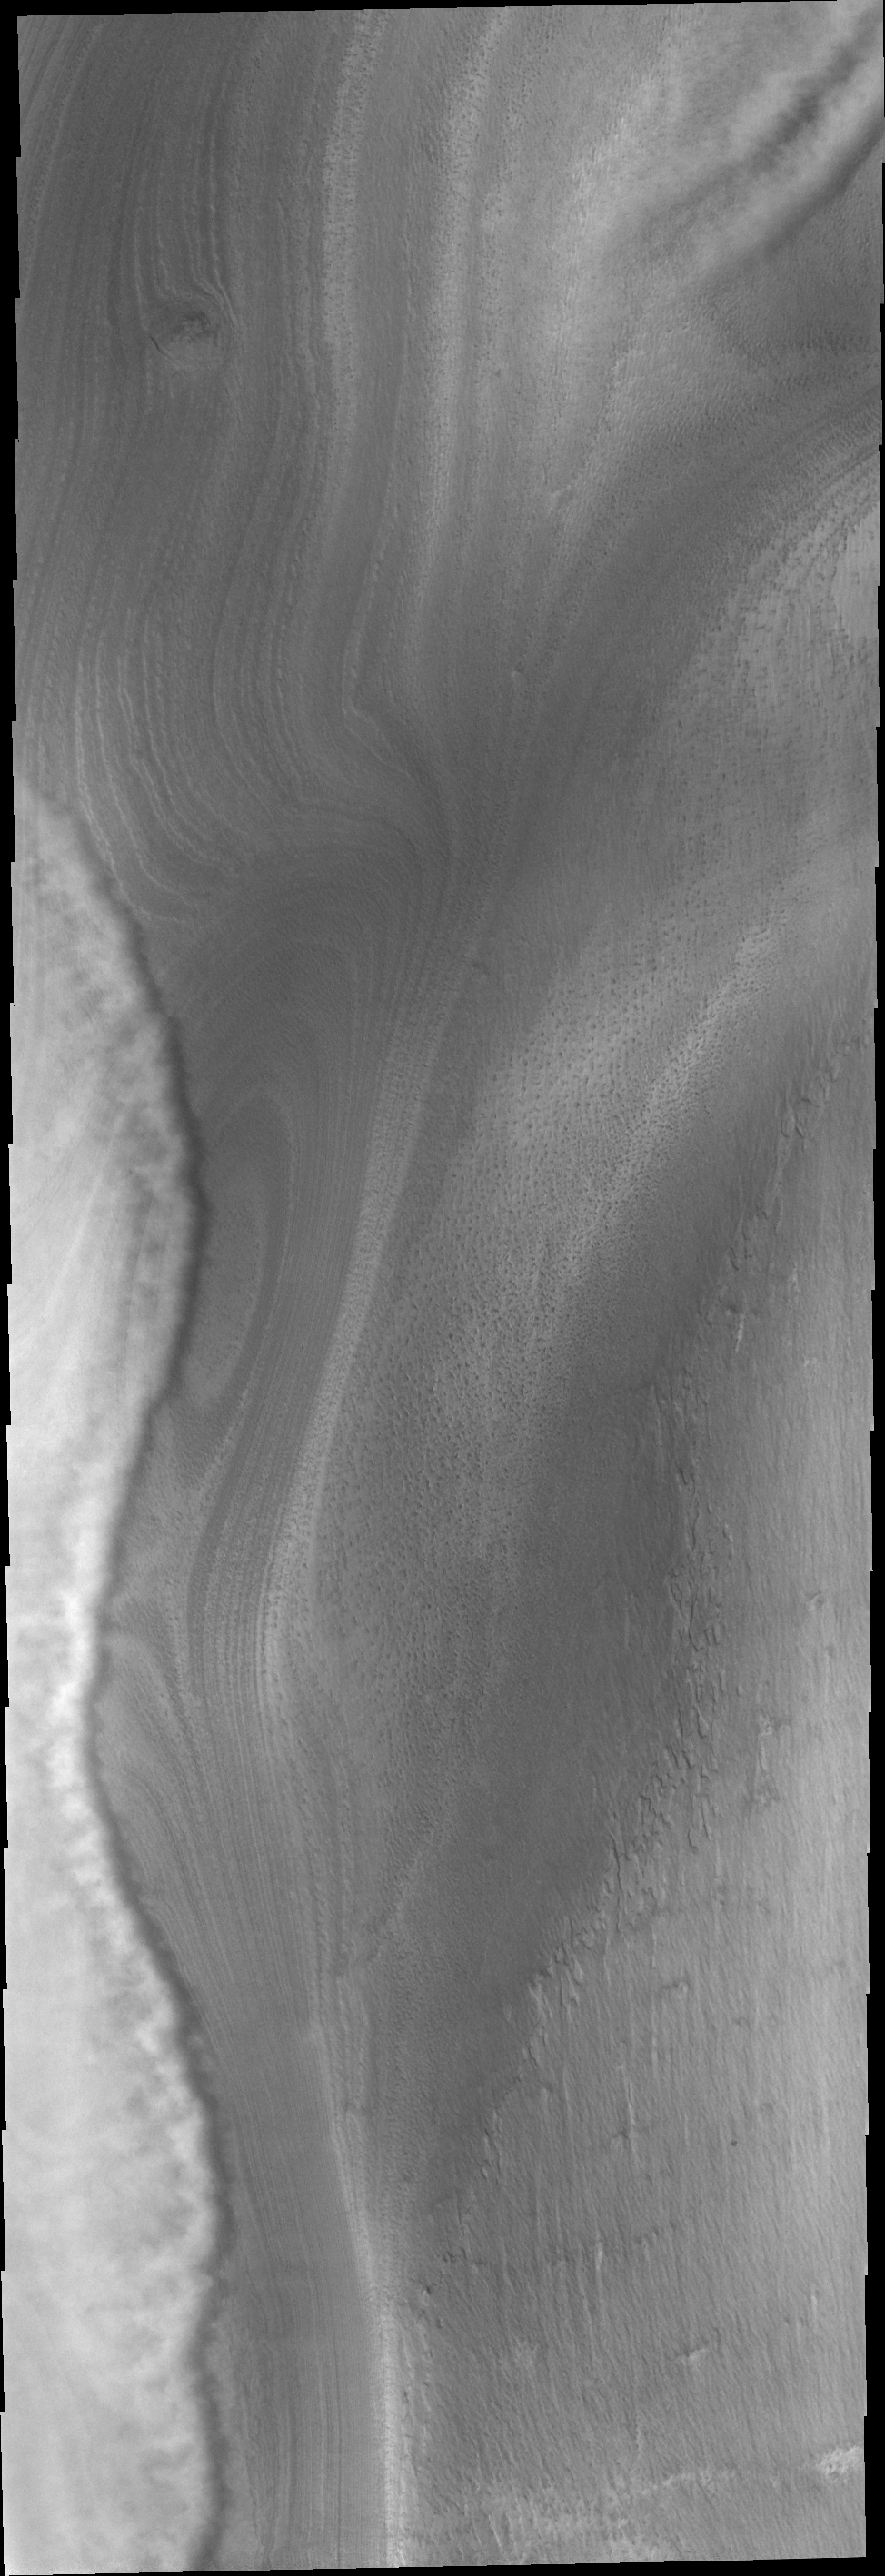

South Polar Clouds

This VIS image of the south pole of Mars shows the edge of a front of clouds. These clouds are near enough to the surface to be affected by surface topography.

Image information: VIS instrument. Latitude -73.7N, Longitude 133.0E. 17 meter/pixel resolution.

Please see the THEMIS Data Citation Note for details on crediting THEMIS images.

Note: this THEMIS visual image has not been radiometrically nor geometrically calibrated for this preliminary release. An empirical correction has been performed to remove instrumental effects. A linear shift has been applied in the cross-track and down-track direction to approximate spacecraft and planetary motion. Fully calibrated and geometrically projected images will be released through the Planetary Data System in accordance with Project policies at a later time.

NASA’s Jet Propulsion Laboratory manages the 2001 Mars Odyssey mission for NASA’s Office of Space Science, Washington, D.C. The Thermal Emission Imaging System (THEMIS) was developed by Arizona State University, Tempe, in collaboration with Raytheon Santa Barbara Remote Sensing. The THEMIS investigation is led by Dr. Philip Christensen at Arizona State University. Lockheed Martin Astronautics, Denver, is the prime contractor for the Odyssey project, and developed and built the orbiter. Mission operations are conducted jointly from Lockheed Martin and from JPL, a division of the California Institute of Technology in Pasadena.

Credit: NASA/JPL/ASU